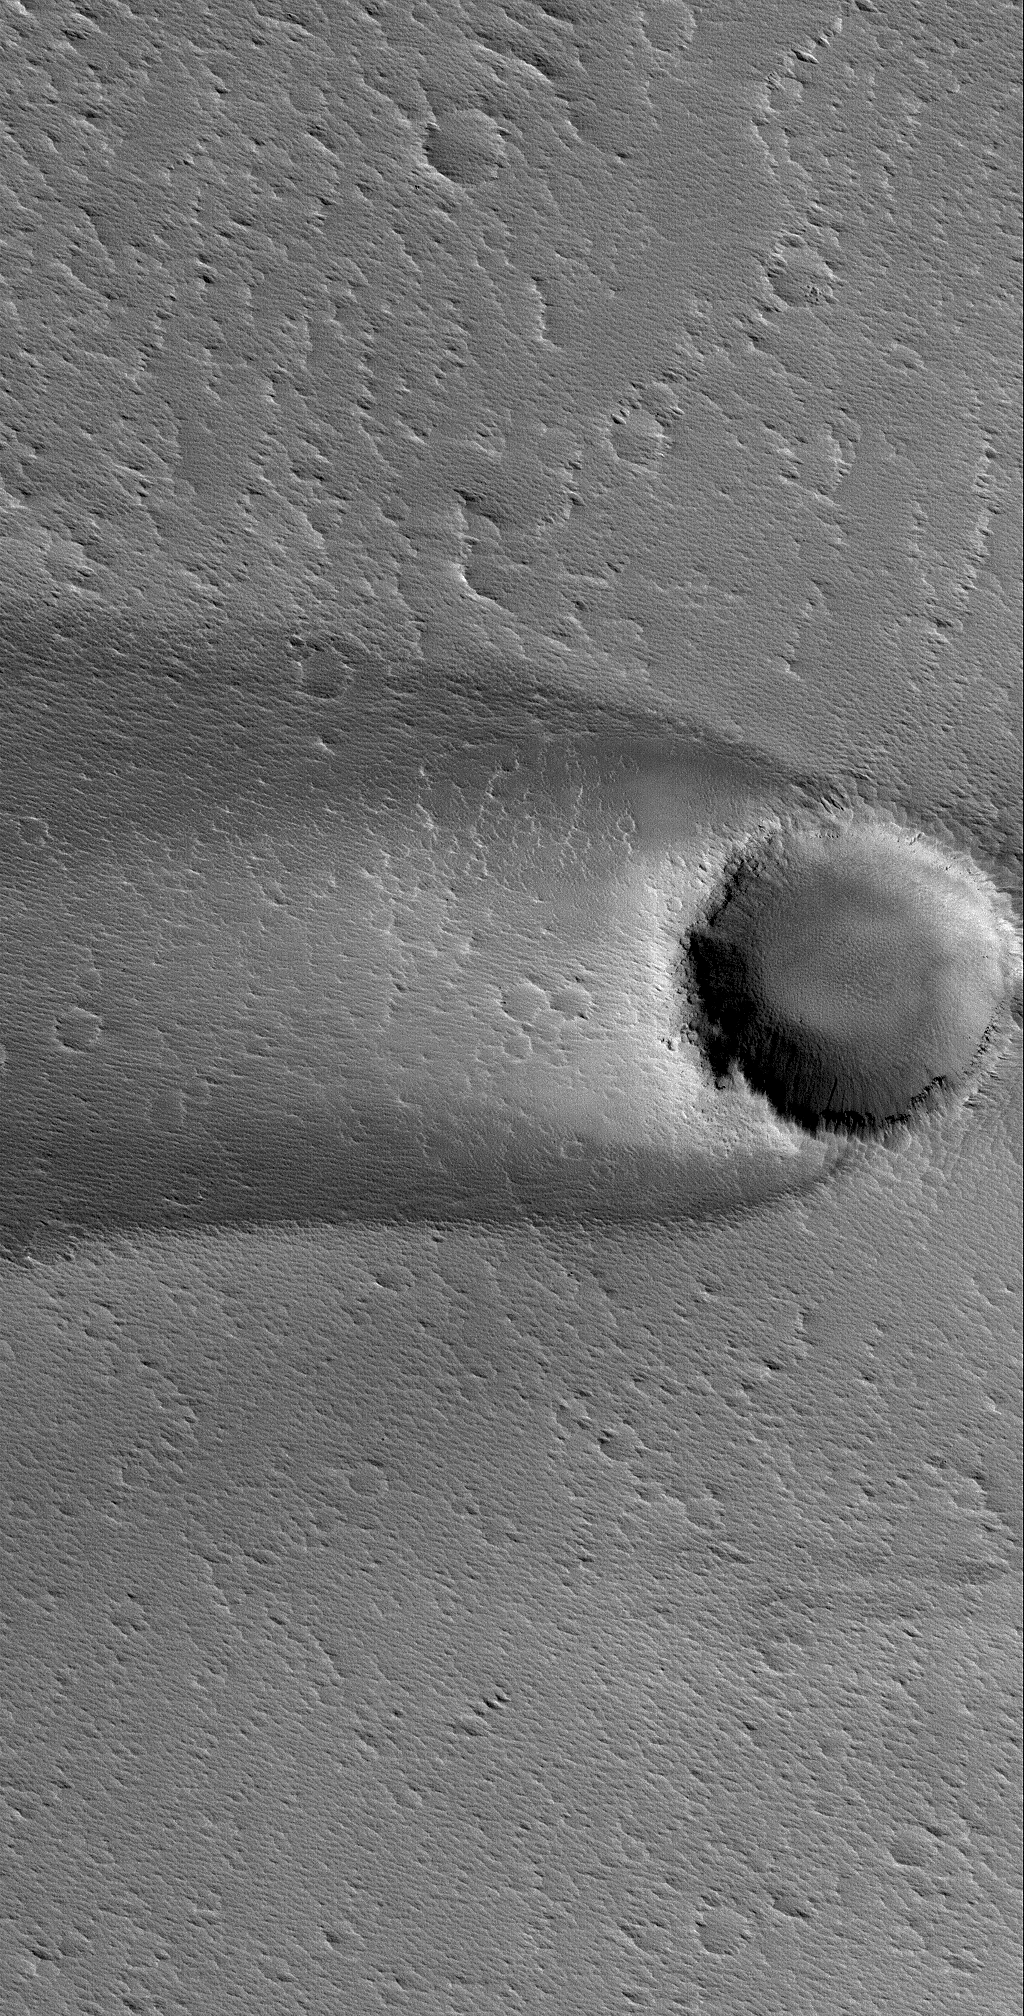

Wind Streak in Daedalia

20 October 2005
This Mars Global Surveyor (MGS) Mars Orbiter Camera (MOC) image shows a wind streak formed in the lee of an impact crater in western Daedalia Planum.

Location near: 12.7°S, 136.6°W
Image width: width: ~3 km (~1.9 mi)
Illumination from: lower left
Season: Southern Spring

Credit: NASA/JPL/Malin Space Science Systems